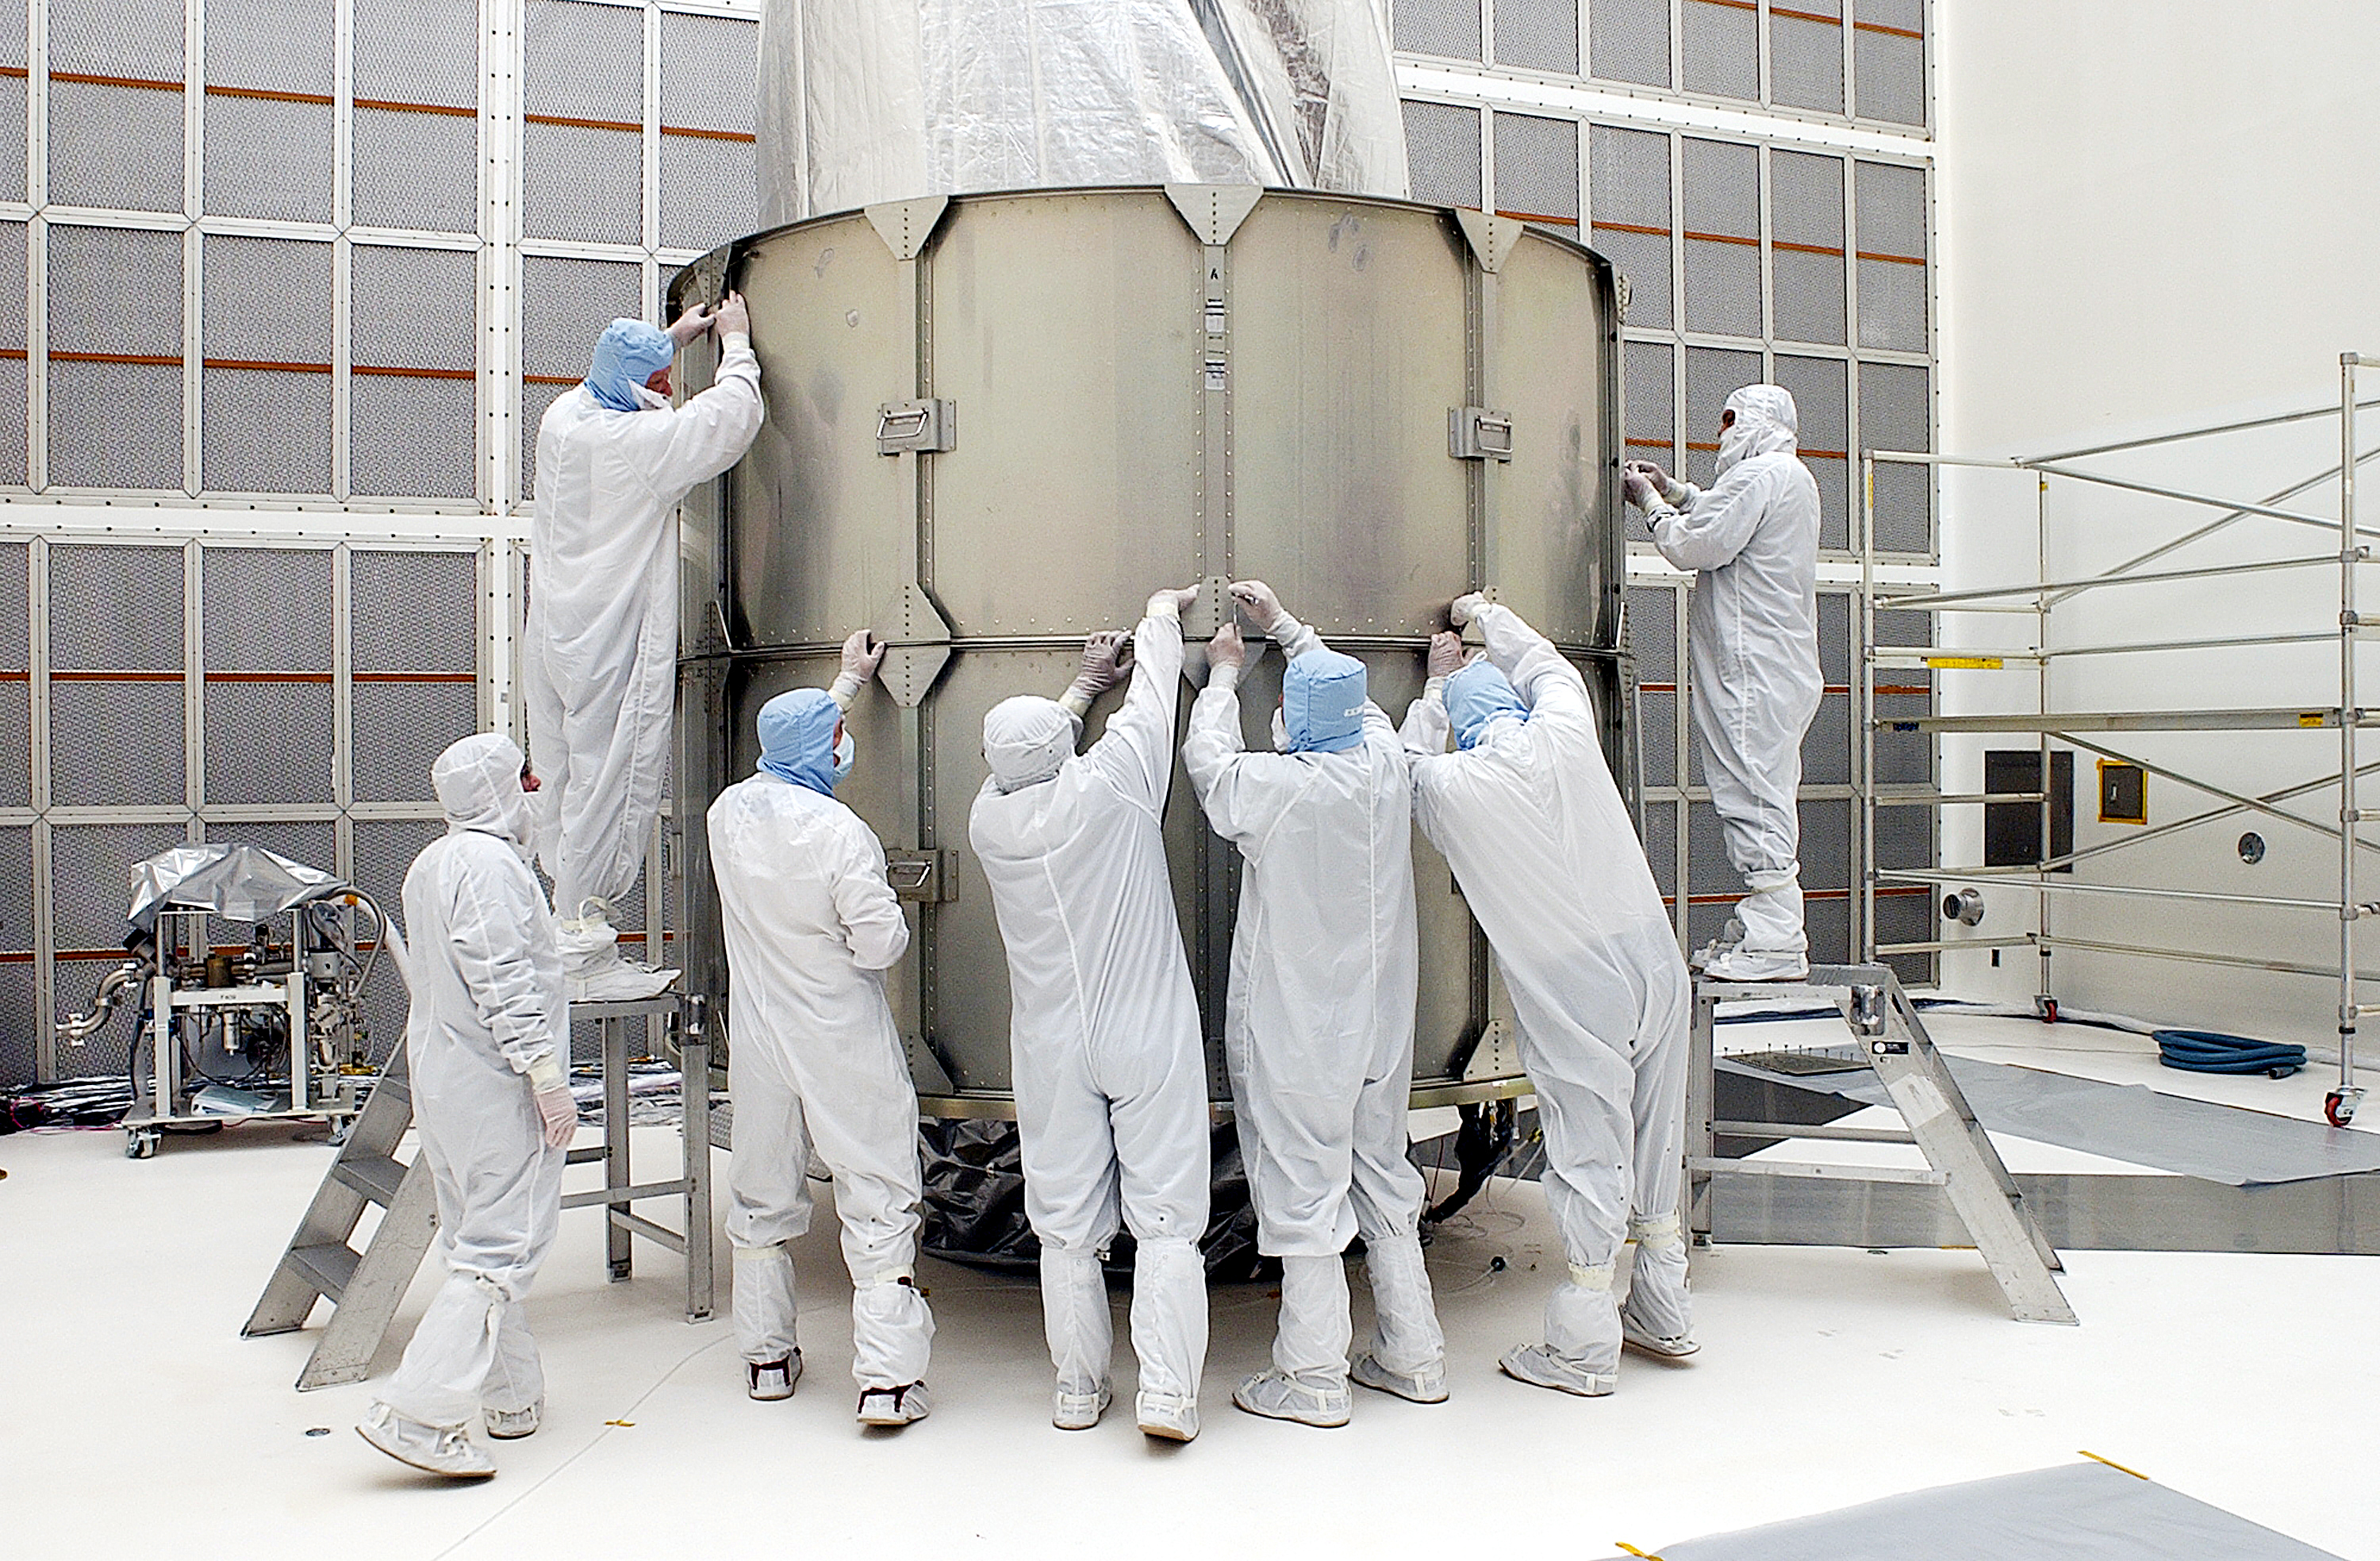

Canister

The Spitzer Space Telescope is placed in its payload canister for transfer to the launch pad before its aborted earlier launch. Spitzer was later moved back off its rocket and subsequently launched on a different vehicle on August 25, 2003.

Credit: NASA/KSC